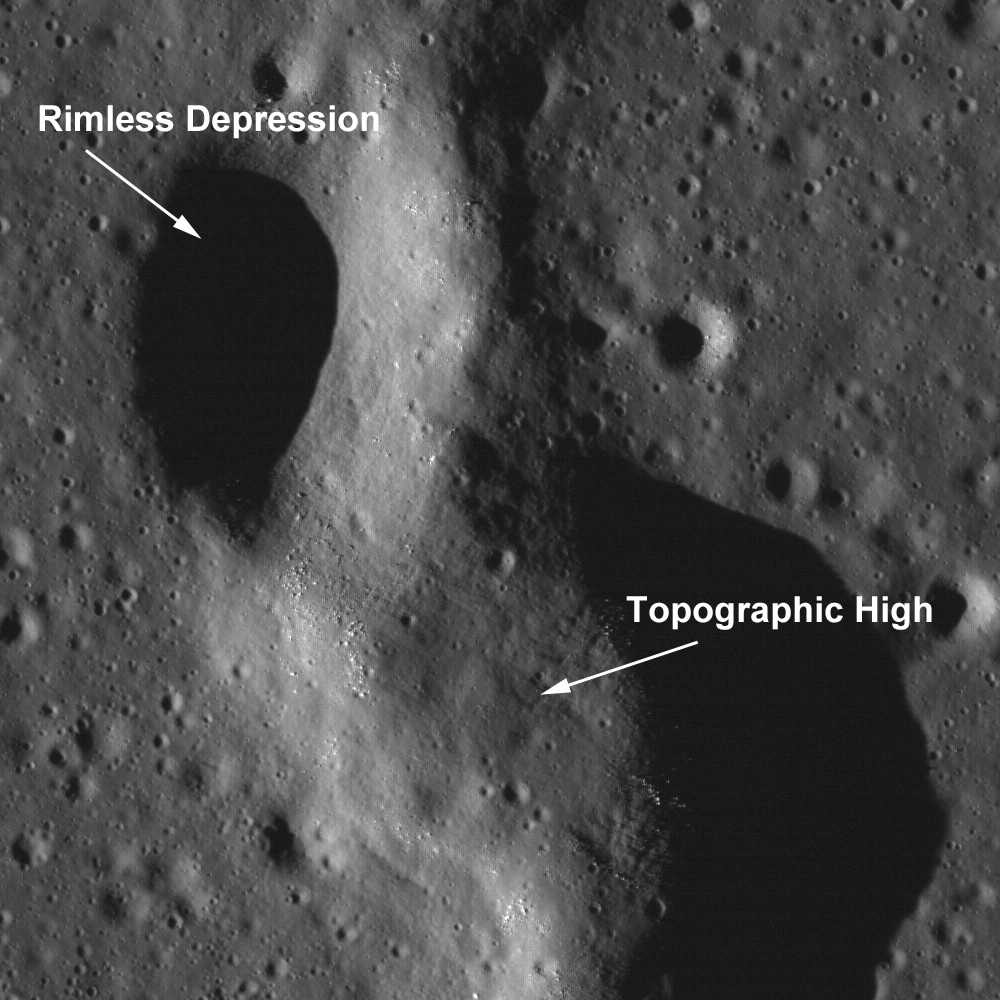

Sinuous Chain of Depressions

A single depression from a larger sinuous chain of pits located at 34.6°N, 43.5°W in NAC frame M102443238R. Image is 1.5 kilometers wide and light is incident from the left at an angle of 78°.

This unnamed sinuous chain of pits was suggested to be a collapsed lava tube (see Wilhelms’ Geologic History of the Moon). New high resolution NAC images (e.g., M102443238R) provide a new look at the area. This particular feature transitions from a discontinuous sinuous rille into a wrinkle ridge. Some scientists have suggested that wrinkle ridge faults interact with lava tubes, with the wrinkle ridge exploiting a zone of mechanical weakness (the lava tube) in the preexisting basalt deposit. In this NAC image, the topographic depressions are non-circular, with collapse rims. Many of the pits have boulders on the interior walls. If these depressions were created by impacts, each pit would have a raised rim and an ejecta blanket.

This section of WAC frame M117773324 shows the area where the feature transitions from a chain of collapse pits to a continuous uncollapsed segment. A large depression at the northern tip of the chain maybe a possible source region for the flow of lava across this region. The chain is approximately 50 kilometers long. Image resolution 58.9 meters/pixel

NASA’s Goddard Space Flight Center built and manages the mission for the Exploration Systems Mission Directorate at NASA Headquarters in Washington. The Lunar Reconnaissance Orbiter Camera was designed to acquire data for landing site certification and to conduct polar illumination studies and global mapping. Operated by Arizona State University, LROC consists of a pair of narrow-angle cameras (NAC) and a single wide-angle camera (WAC). The mission is expected to return over 70 terabytes of image data.

Credit: NASA/GSFC/Arizona State University